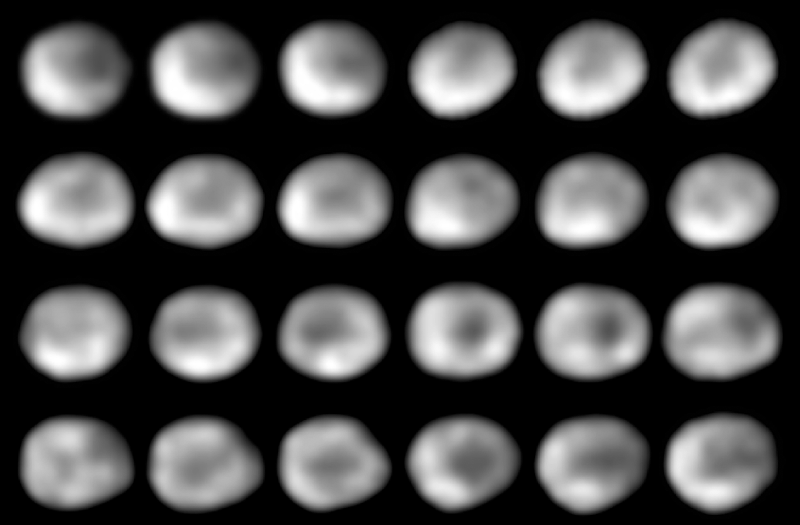

Asteroid or Mini-Planet? Hubble Maps the Ancient Surface of Vesta

This is a NASA Hubble Space Telescope series of 24 images showing the full 5.34-hour rotation of the 325-mile diameter (525 kilometer) asteroid Vesta.

Hubble resolves features as small as 50 miles across, allowing astronomers to map Vesta’s geologically diverse terrain. The surface is a complex record of Vesta’s four billion-year history. Features include ancient lava flows, and a gigantic impact basin that is so deep, it exposes the asteroid’s subsurface, or mantle.

This sequence was taken with Hubble’s Wide Field Planetary Camera 2 between November 28 and December 1, 1994, when Vesta was at a distance of 156 million miles from Earth.

When combined with ground-based data, astronomers will be able to make the first geochemical map of Vesta’s surface.

Credit: NASA/STScI/Georgia Southern University